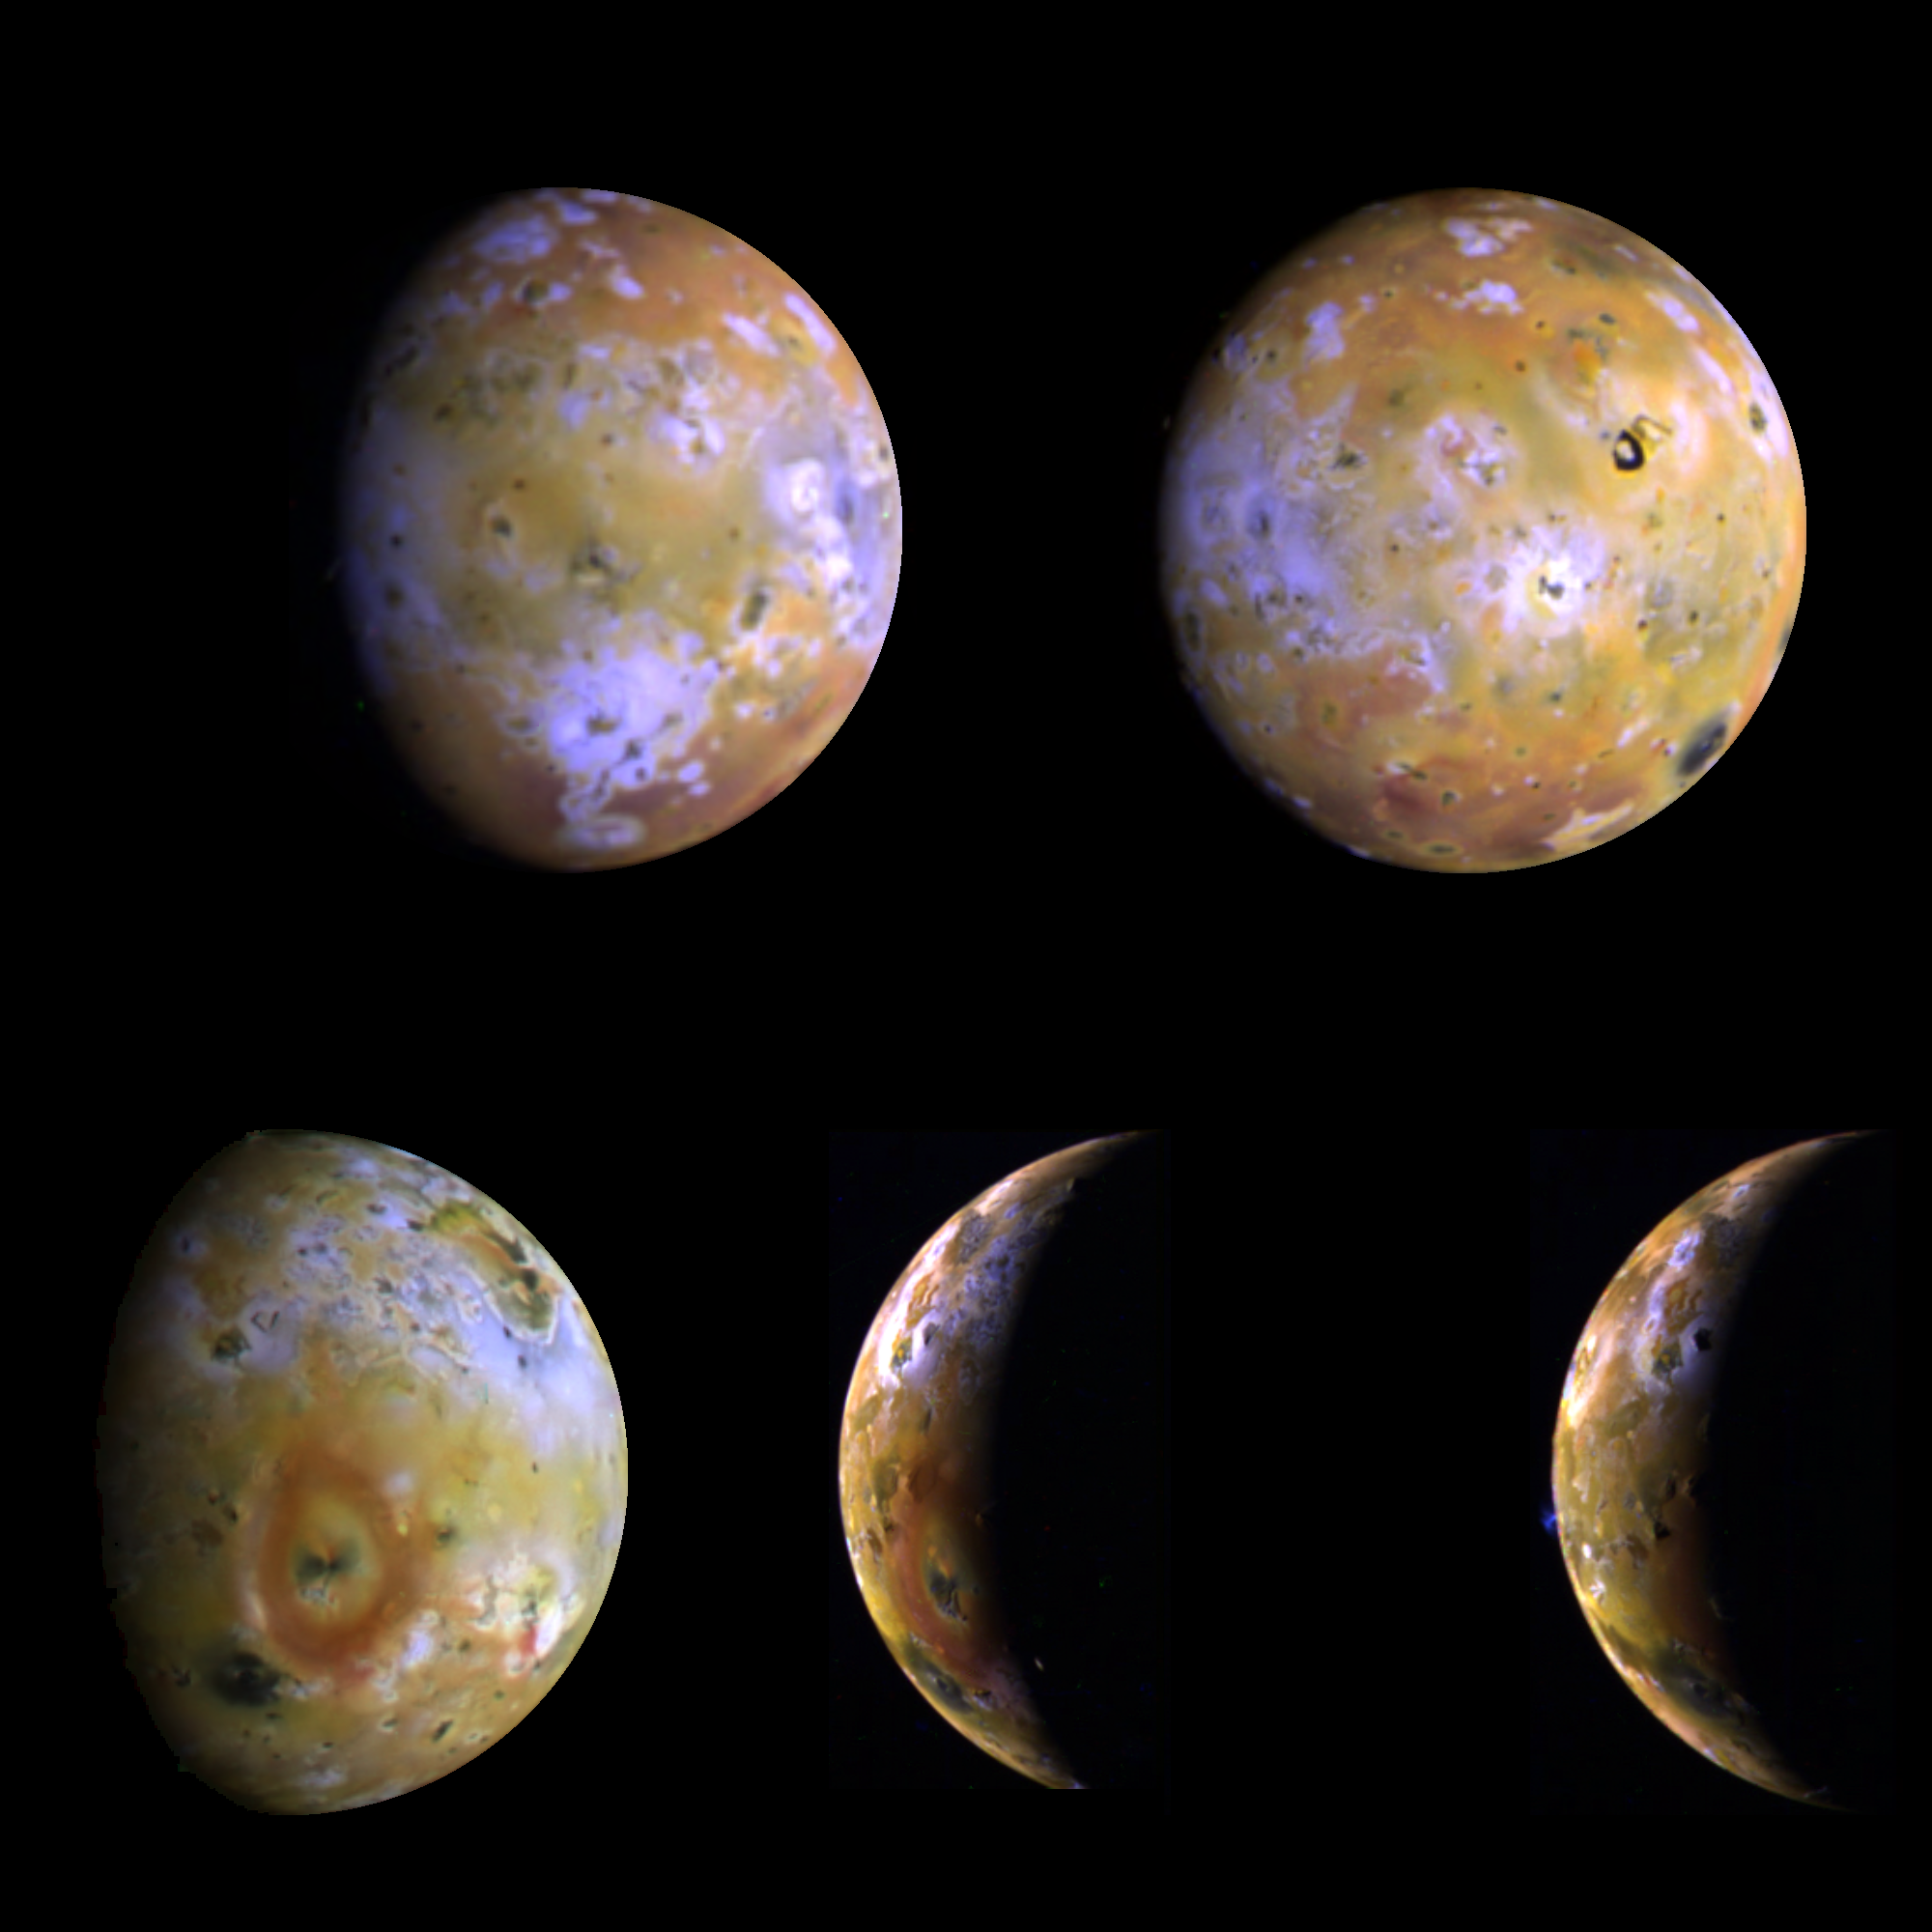

Five Color Views of Io

Five color views of Jupiter’s moon Io, as seen by NASA’s Galileo spacecraft camera, were taken between the 25th and the 29th of June, 1996 Universal Time. The color is a composite of the red, green, and violet filters of the on board imaging system with the brightness of the violet bandpass increased to provide better color discrimination. The full disk images were intended for color mapping of Io’s surface and for comparison to Voyager images. Where images overlap several features can be seen to change in relative brightness, perhaps due to unusual light scattering behavior or active phenomena. The crescent images were intended primarily for color imaging of active volcanic plumes on the bright limb and these images showed that the Voyager-era Loki plumes were no longer active and revealed a new plume at Ra Patera. The smallest features which can be discerned in the 5 views range from 9 to 23 kilometers and provide our best look at Io since the 1979 Voyager flybys. Sub-spacecraft longitudes on Io (from upper left to lower right) are 69, 338, 264, 211, and 221 W. North is to the top.

Launched in October 1989, Galileo entered orbit around Jupiter on December 7, 1995. The spacecraft’s mission is to conduct detailed studies of the giant planet, its largest moons and the Jovian magnetic environment. The Jet Propulsion Laboratory, Pasadena, CA manages the mission for NASA’s Office of Space Science, Washington, DC.

Credit: NASA/JPL/Ames Research Center